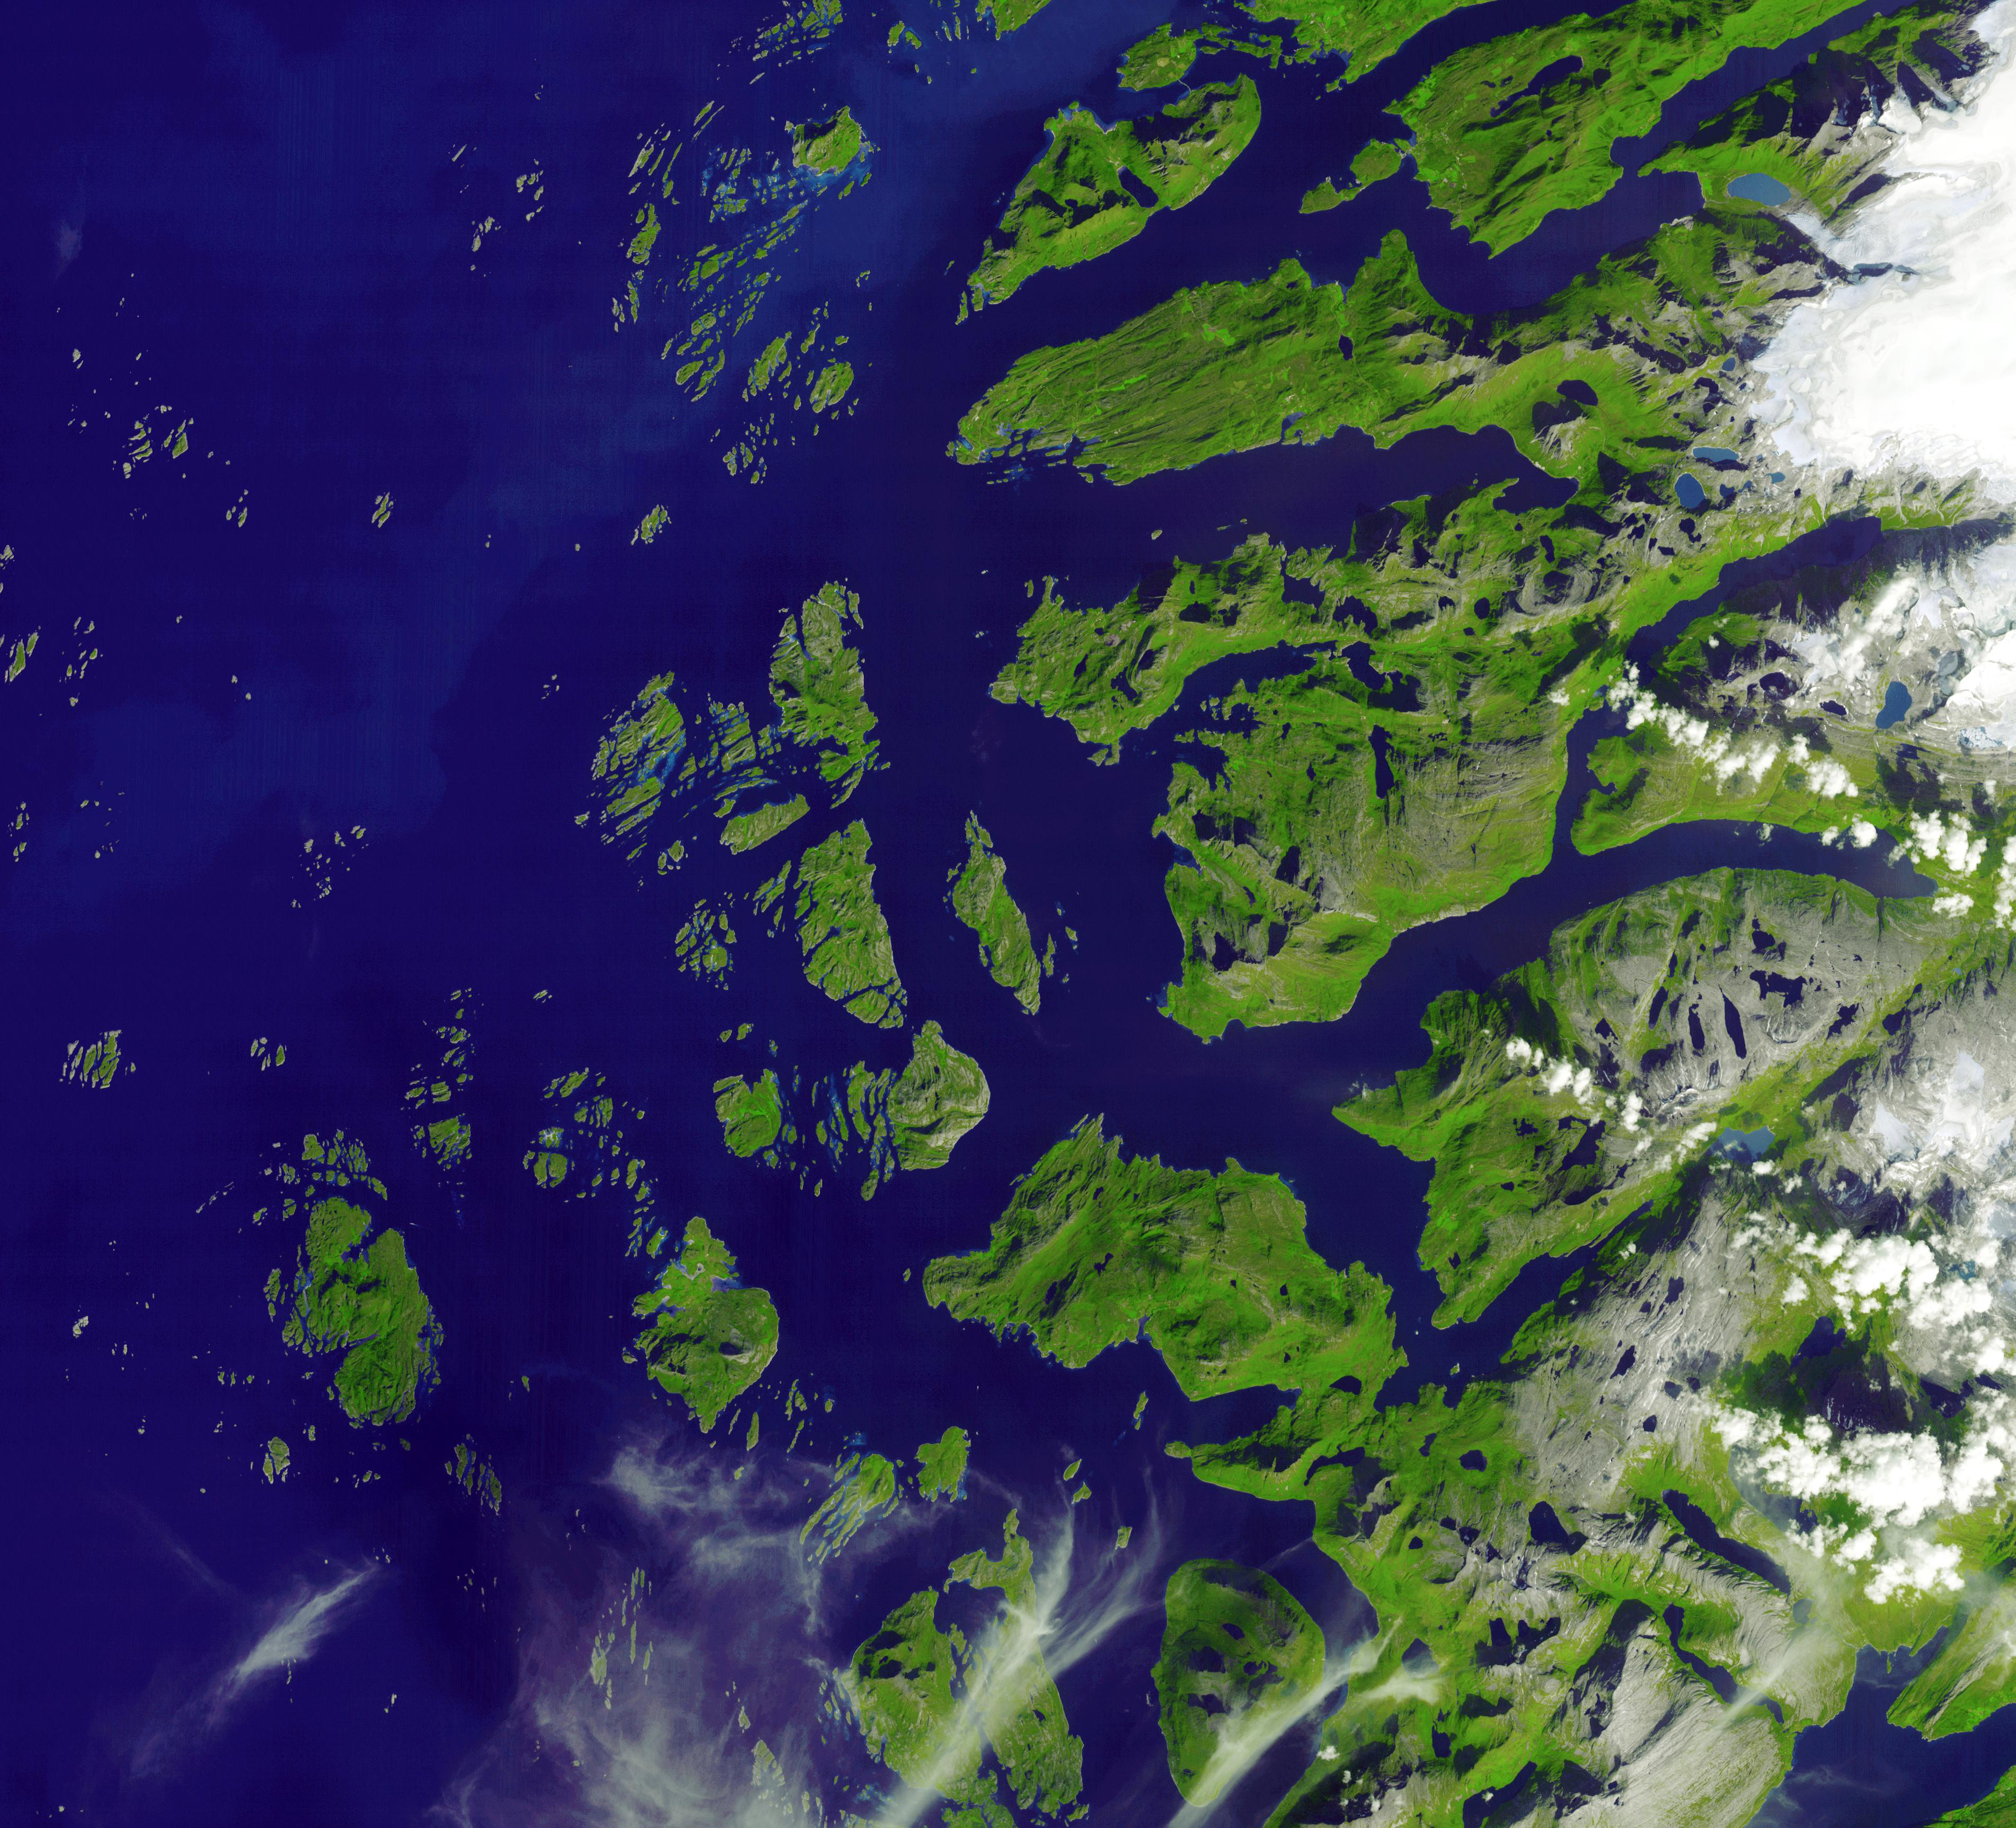

Saltfjellet-Svartisen Park, Norway

The Arctic Circle cuts through the western coast of Norway and the Saltfjellet-Svartisen National Park. This area features many glacial fjords, alpine mountain formations with glacier tongues, as well as gently sloping mountain plateaus and forested lowland valleys. The largest city here is Mo I Rana, (just off the image to the east) with a population of 25,000 (26th most populous city in Norway). Once supported entirely by the town’s steel mill, the area has developed into a tourist center.

The image covers an area of 51 x 57 km, was acquired on August 23, 2006, and is located near 66.6 degrees north latitude, 13 degrees east longitude.

The U.S. science team is located at NASA’s Jet Propulsion Laboratory, Pasadena, Calif. The Terra mission is part of NASA’s Science Mission Directorate.

Credit: NASA/GSFC/METI/ERSDAC/JAROS, and U.S./Japan ASTER Science Team